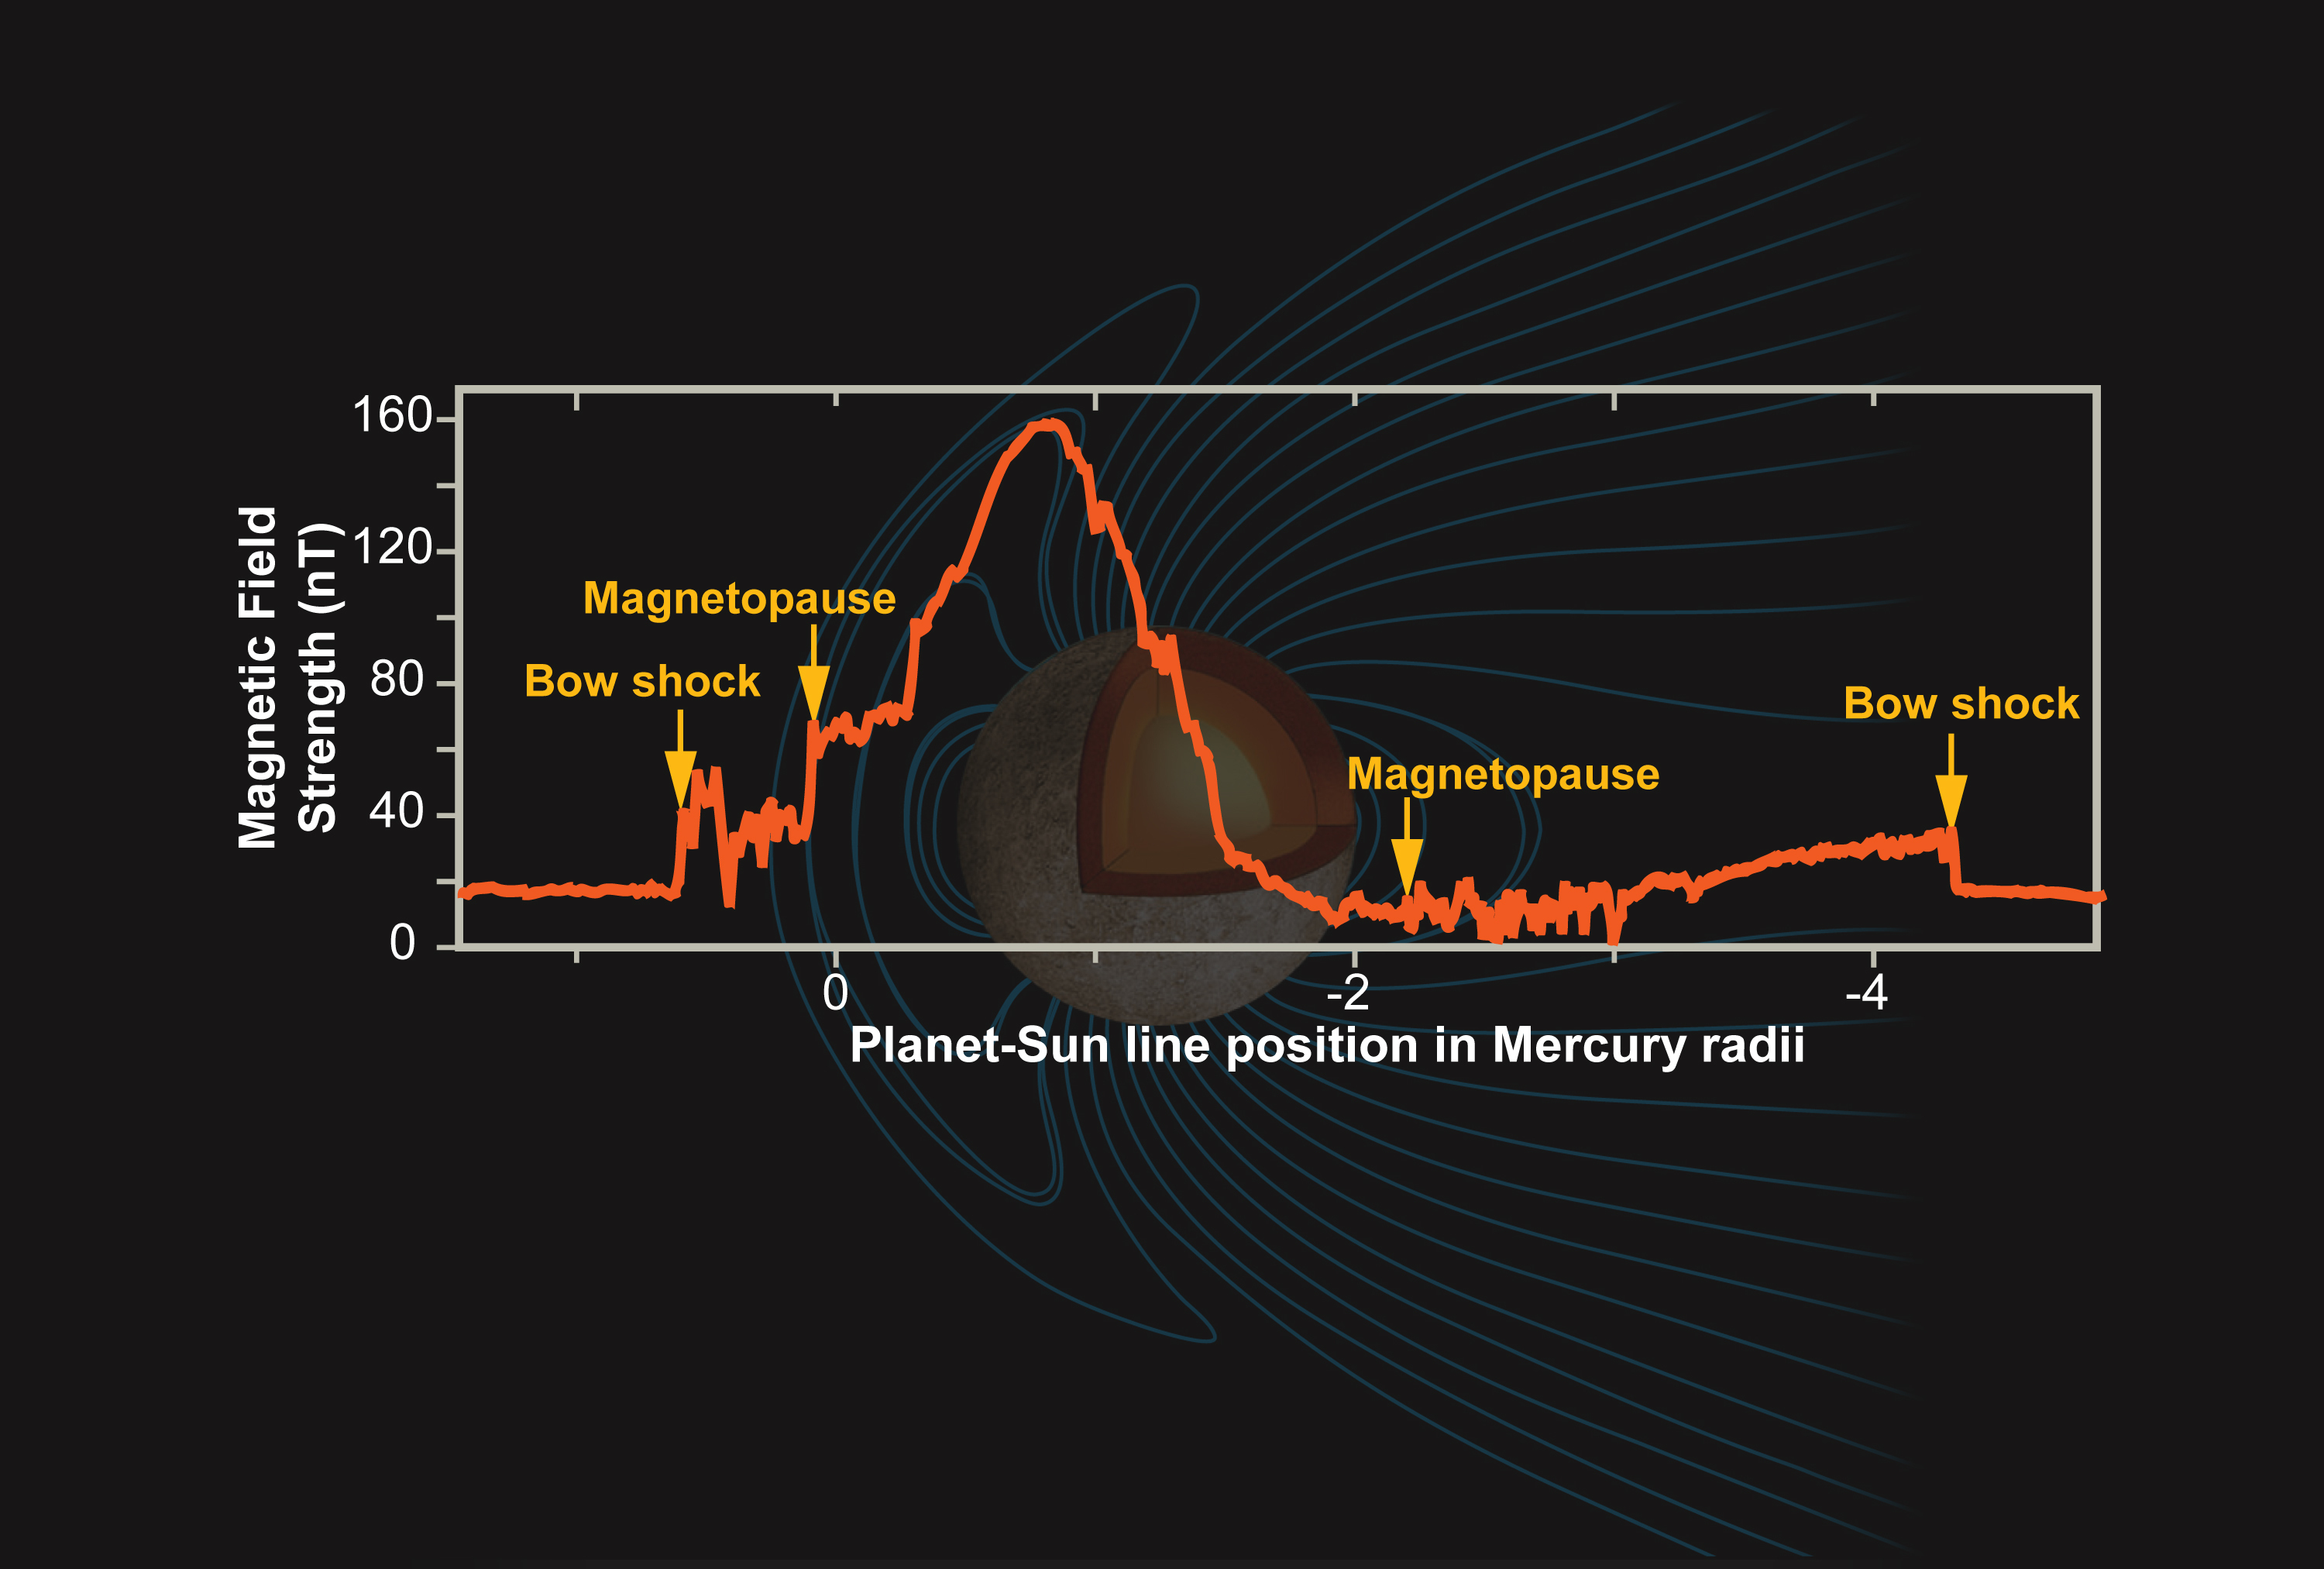

Mercury’s Magnetic Field

This plot shows the measured magnitude of the magnetic field of Mercury as MESSENGER executed its first flyby of that planet. MESSENGER’s Magnetometer (MAG) provided definitive identification of all boundaries of the Mercury magnetosphere system, consistent with the observations made with the Fast Imaging Plasma Spectrometer (FIPS) on the Energetic Particle and Plasma Spectrometer (EPPS) instrument, and revealed a much more quiescent system than was seen during the first Mariner 10 flyby. This state of the system was also consistent with the absence of energetic particles as documented by the Energetic Particle Spectrometer (EPS) portion of MESSENGER’s EPPS instrument. Mercury lacks radiations belts similar to the Van Allen belts at the Earth discovered by James Van Allen with a simple particle experiment on Explorer I launched 50 years ago.

These images are from MESSENGER, a NASA Discovery mission to conduct the first orbital study of the innermost planet, Mercury. For information regarding the use of images, see the MESSENGER image use policy.

Credit: NASA/Johns Hopkins University Applied Physics Laboratory/Carnegie Institution of Washington